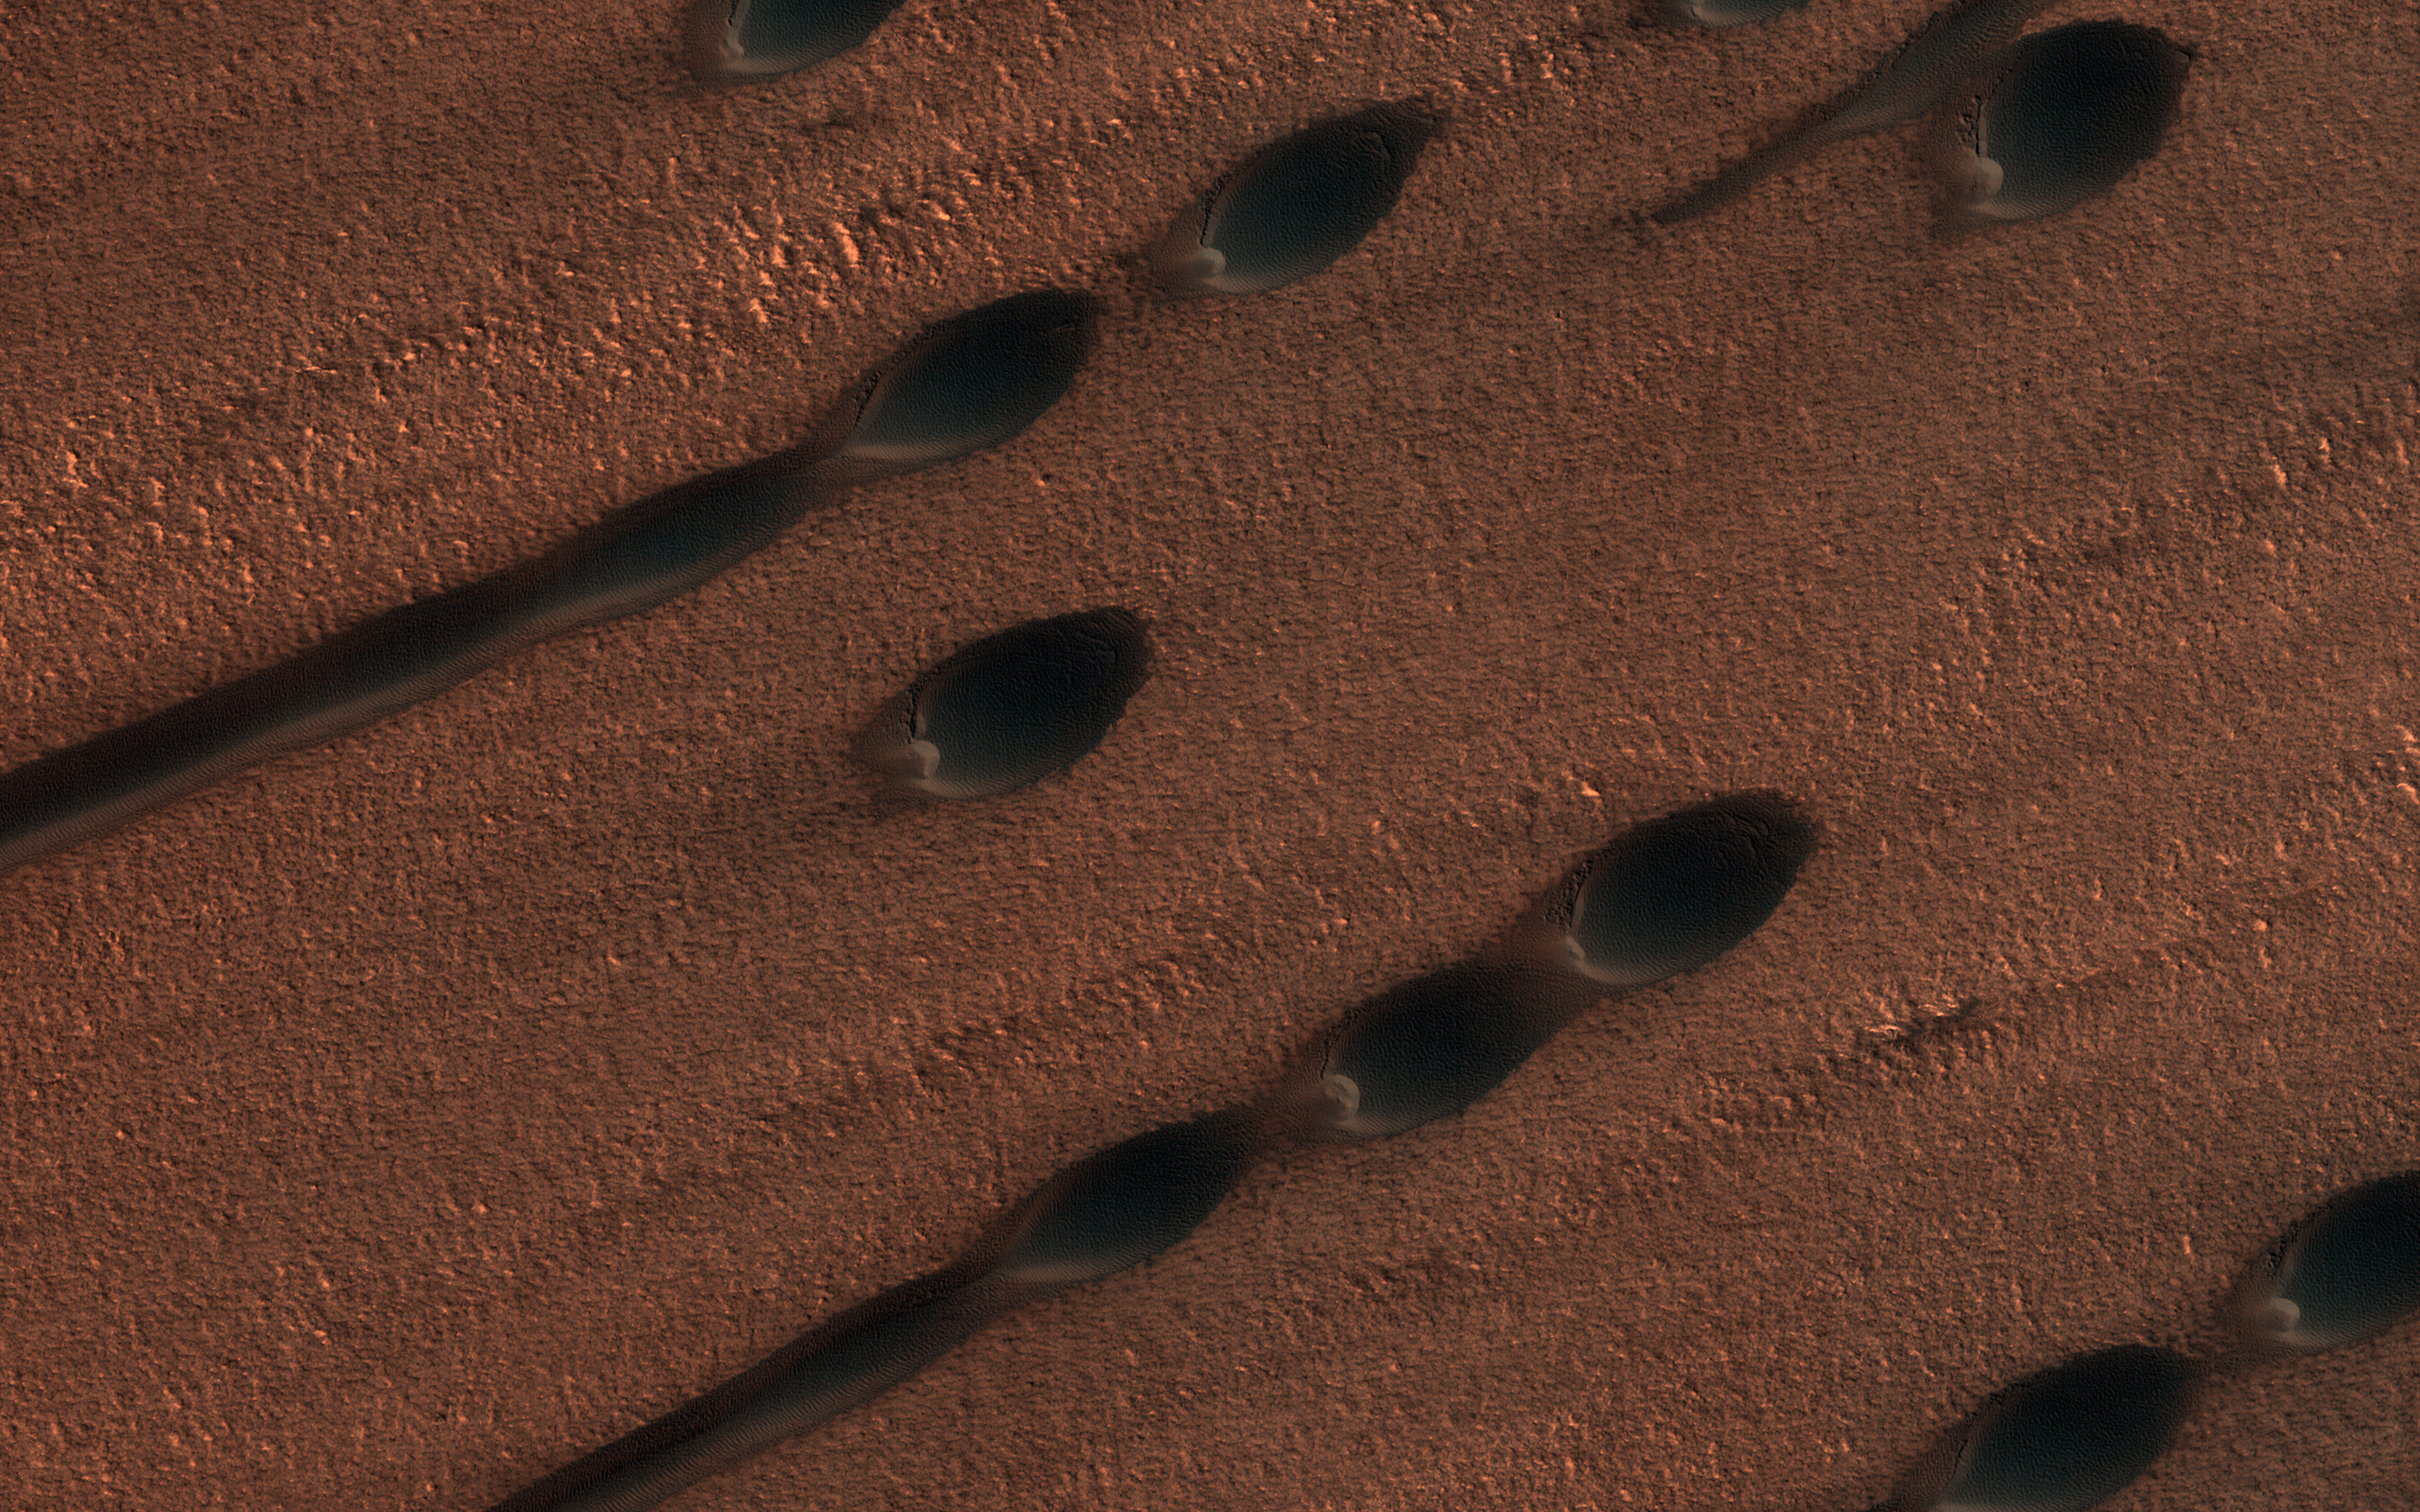

Barchan and Linear Dunes

This image shows two types of sand dunes on Mars. The small dots are called barchan dunes, and from their shape we can tell that they are upwind. The downwind dunes are long and linear.

These two types of dune each show the wind direction in different ways: the barchans have a steep slope and crescent-shaped “horns” that point downwind, while the linear dunes are stretched out along the primary wind direction. Linear dunes, however, typically indicate a wind regime with at least two different prevailing winds, which stretch out the sand along their average direction.

In several places in this image, you can find barchan dunes turning into linear dunes as they are stretched out, but they both seem into indicate the same wind direction.

The map is projected here at a scale of 25 centimeters (9.8 inches) per pixel. (The original image scale is 32.0 centimeters [12.6 inches] per pixel [with 1 x 1 binning]; objects on the order of 96 centimeters [37.8 inches] across are resolved.) North is up.

The University of Arizona, in Tucson, operates HiRISE, which was built by Ball Aerospace & Technologies Corp., in Boulder, Colorado. NASA’s Jet Propulsion Laboratory, a division of Caltech in Pasadena, California, manages the Mars Reconnaissance Orbiter Project for NASA’s Science Mission Directorate, Washington.

Credit: NASA/JPL-Caltech/University of Arizona